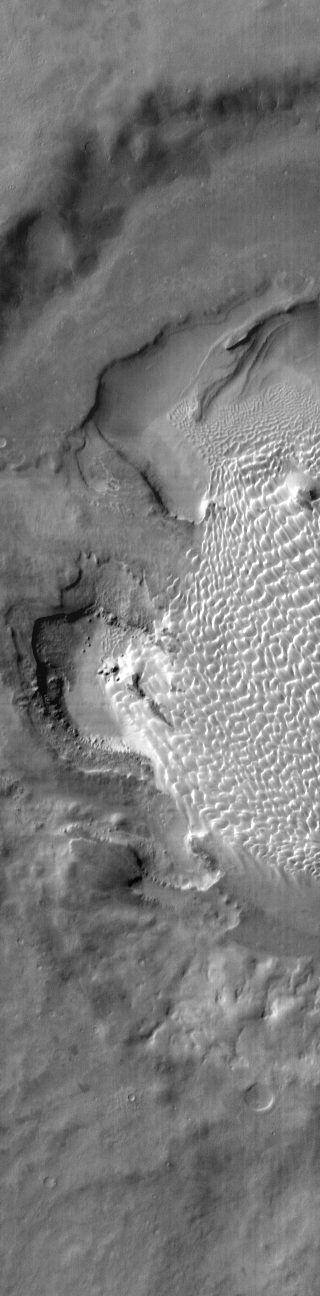

Rabe Crater Dunes

This daytime IR image shows part of the dune field on the floor of Rabe Crater. The dunes show up as brighter than the surrounding materials because they are warmer.

Credit: NASA/JPL-Caltech/ASU